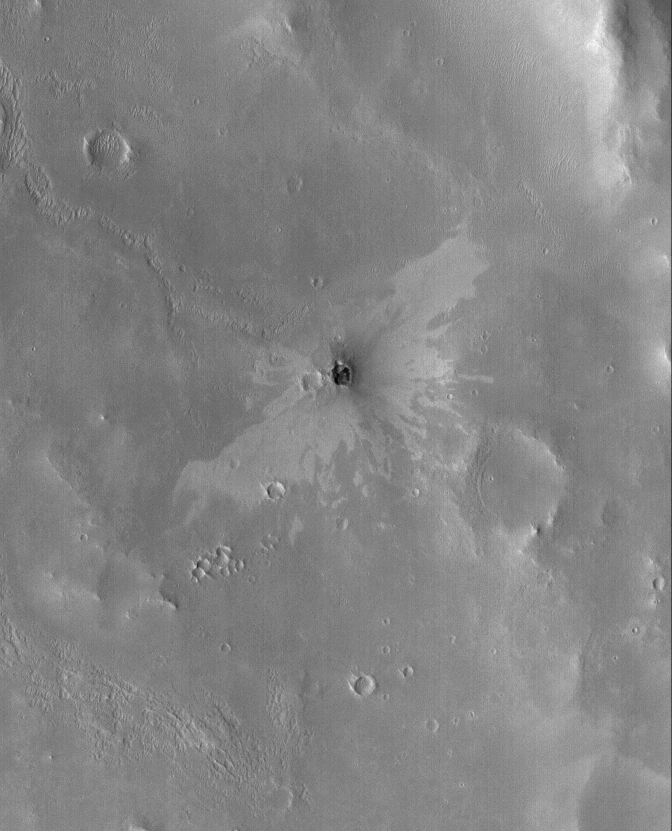

Small Impact Crater

22 June 2005
This Mars Global Surveyor (MGS) Mars Orbiter Camera (MOC) image shows a small impact crater with a “butterfly” ejecta pattern. The butterfly pattern results from an oblique impact. Not all oblique impacts result in an elliptical crater, but they can result in a non-radial pattern of ejecta distribution. The two-toned nature of the ejecta — with dark material near the crater and brighter material further away — might indicate the nature of subsurface materials. Below the surface, there may be a layer of lighter-toned material, underlain by a layer of darker material. The impact throws these materials out in a pattern that reflects the nature of the underlying layers.

Location near: 3.7°N, 348.2°W
Image width: ~3 km (~1.9 mi)
Illumination from: lower left
Season: Northern Autumn

Credit: NASA/JPL/Malin Space Science Systems